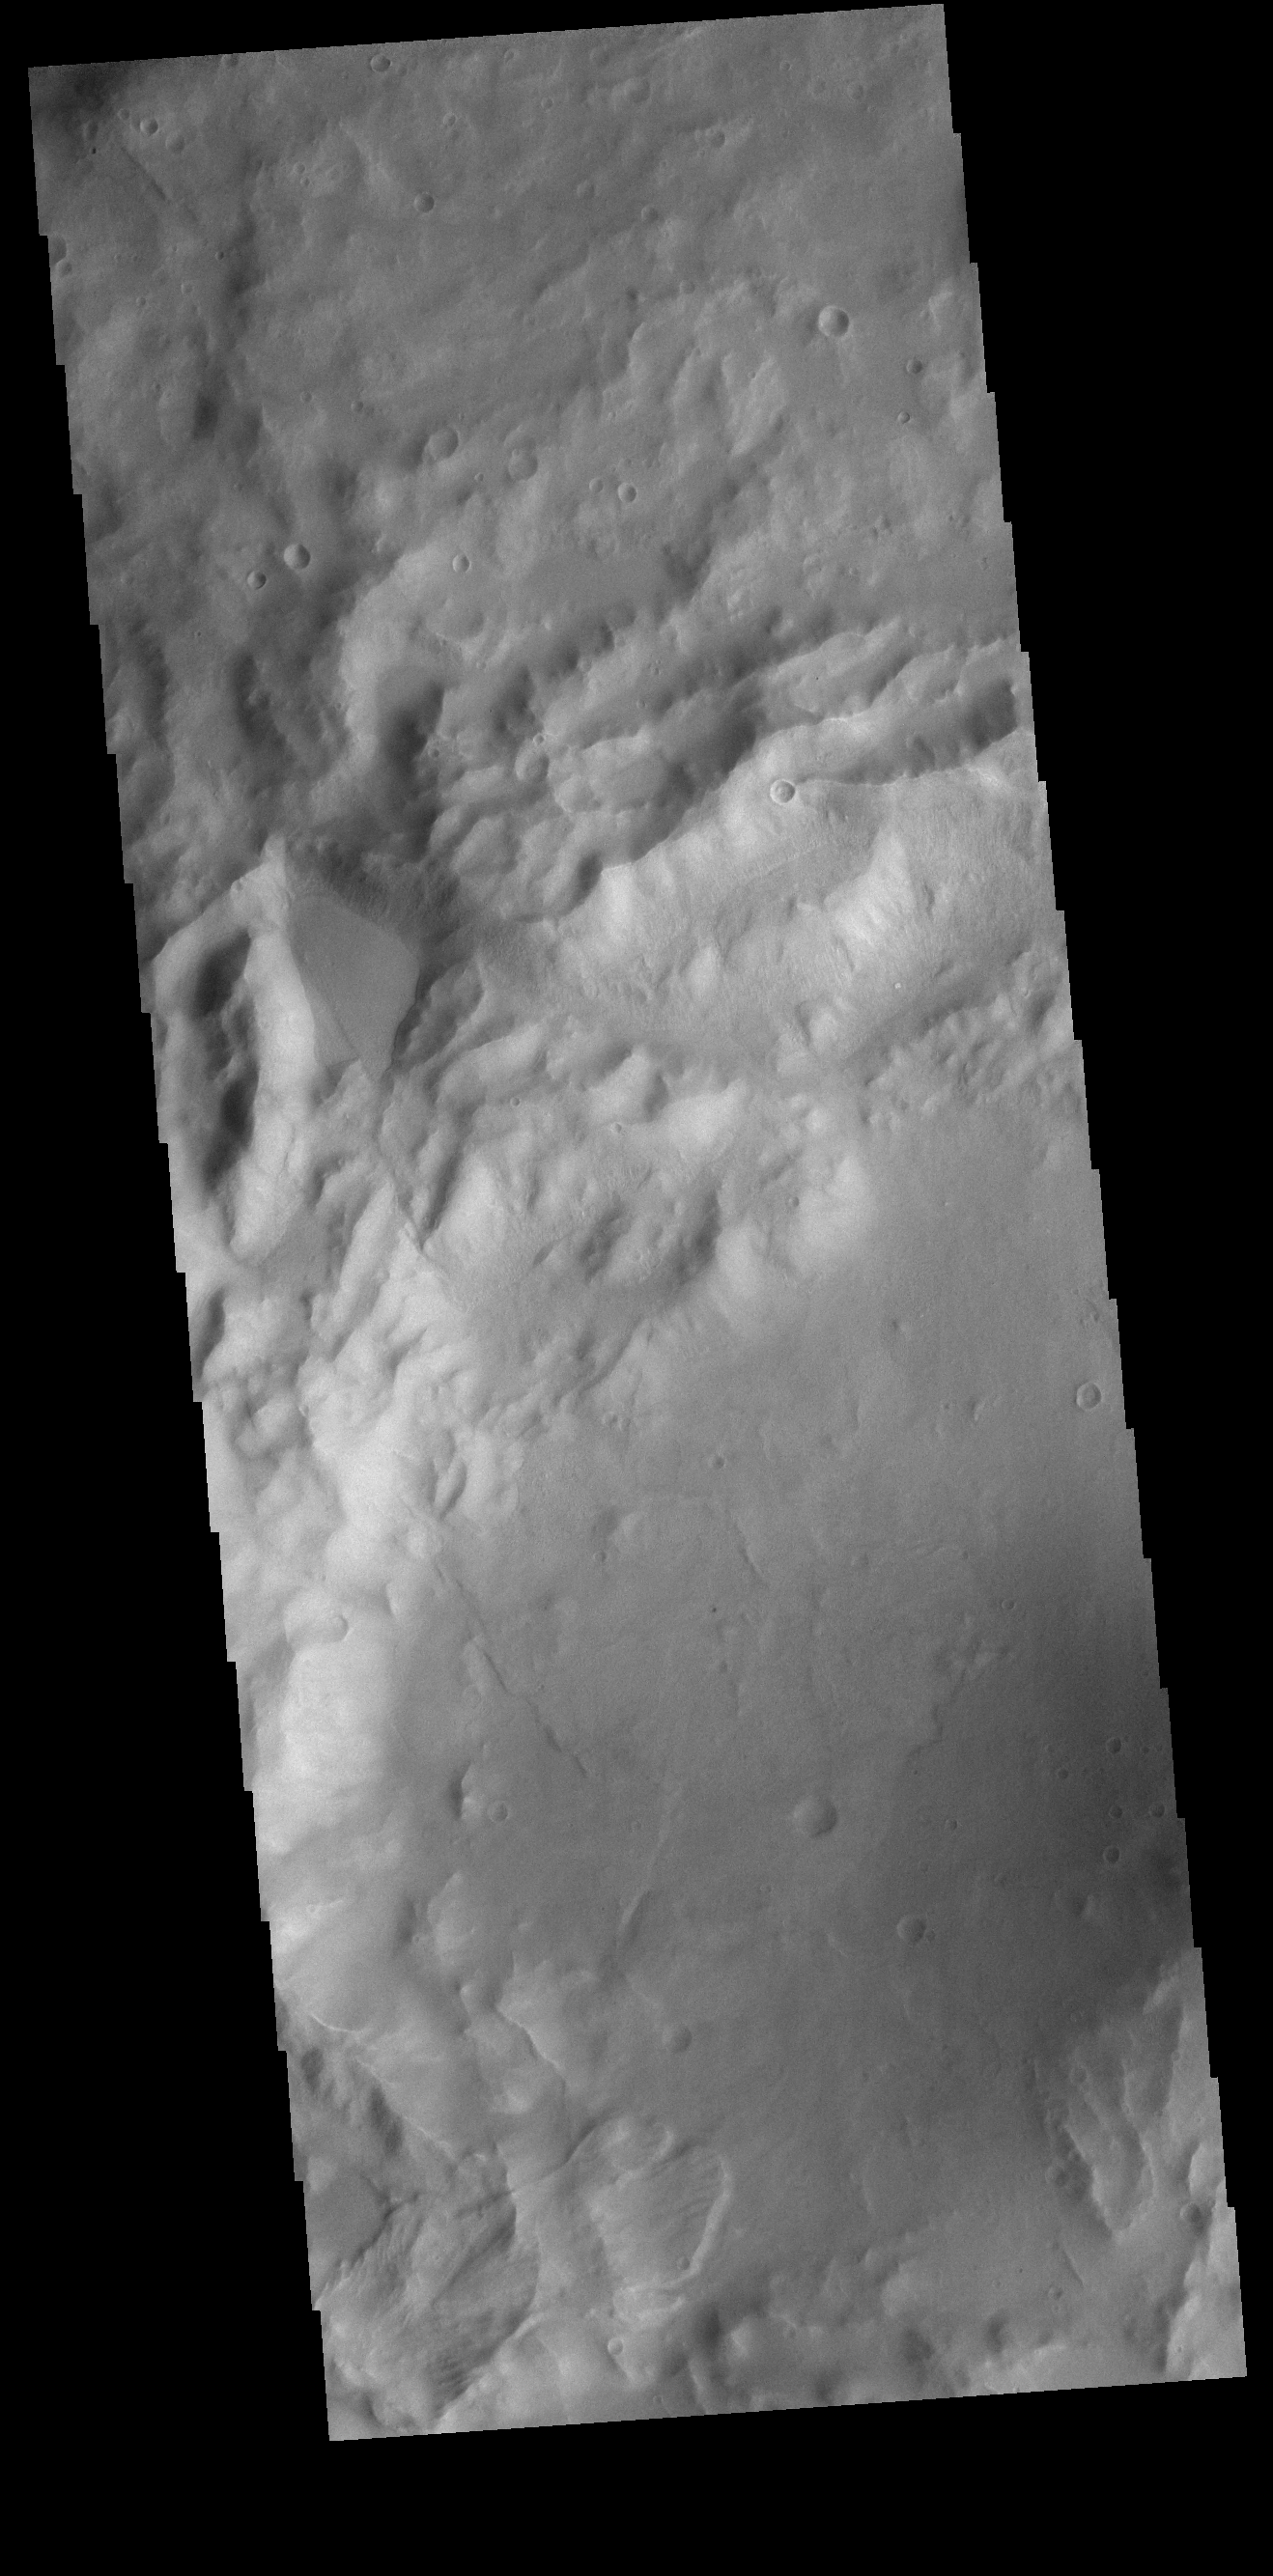

Crater Landslide

A small landslide deposit is visible at the bottom left corner of this VIS image. The landslide is in an unnamed crater in Terra Sirenum.

Credit: NASA/JPL-Caltech/ASU